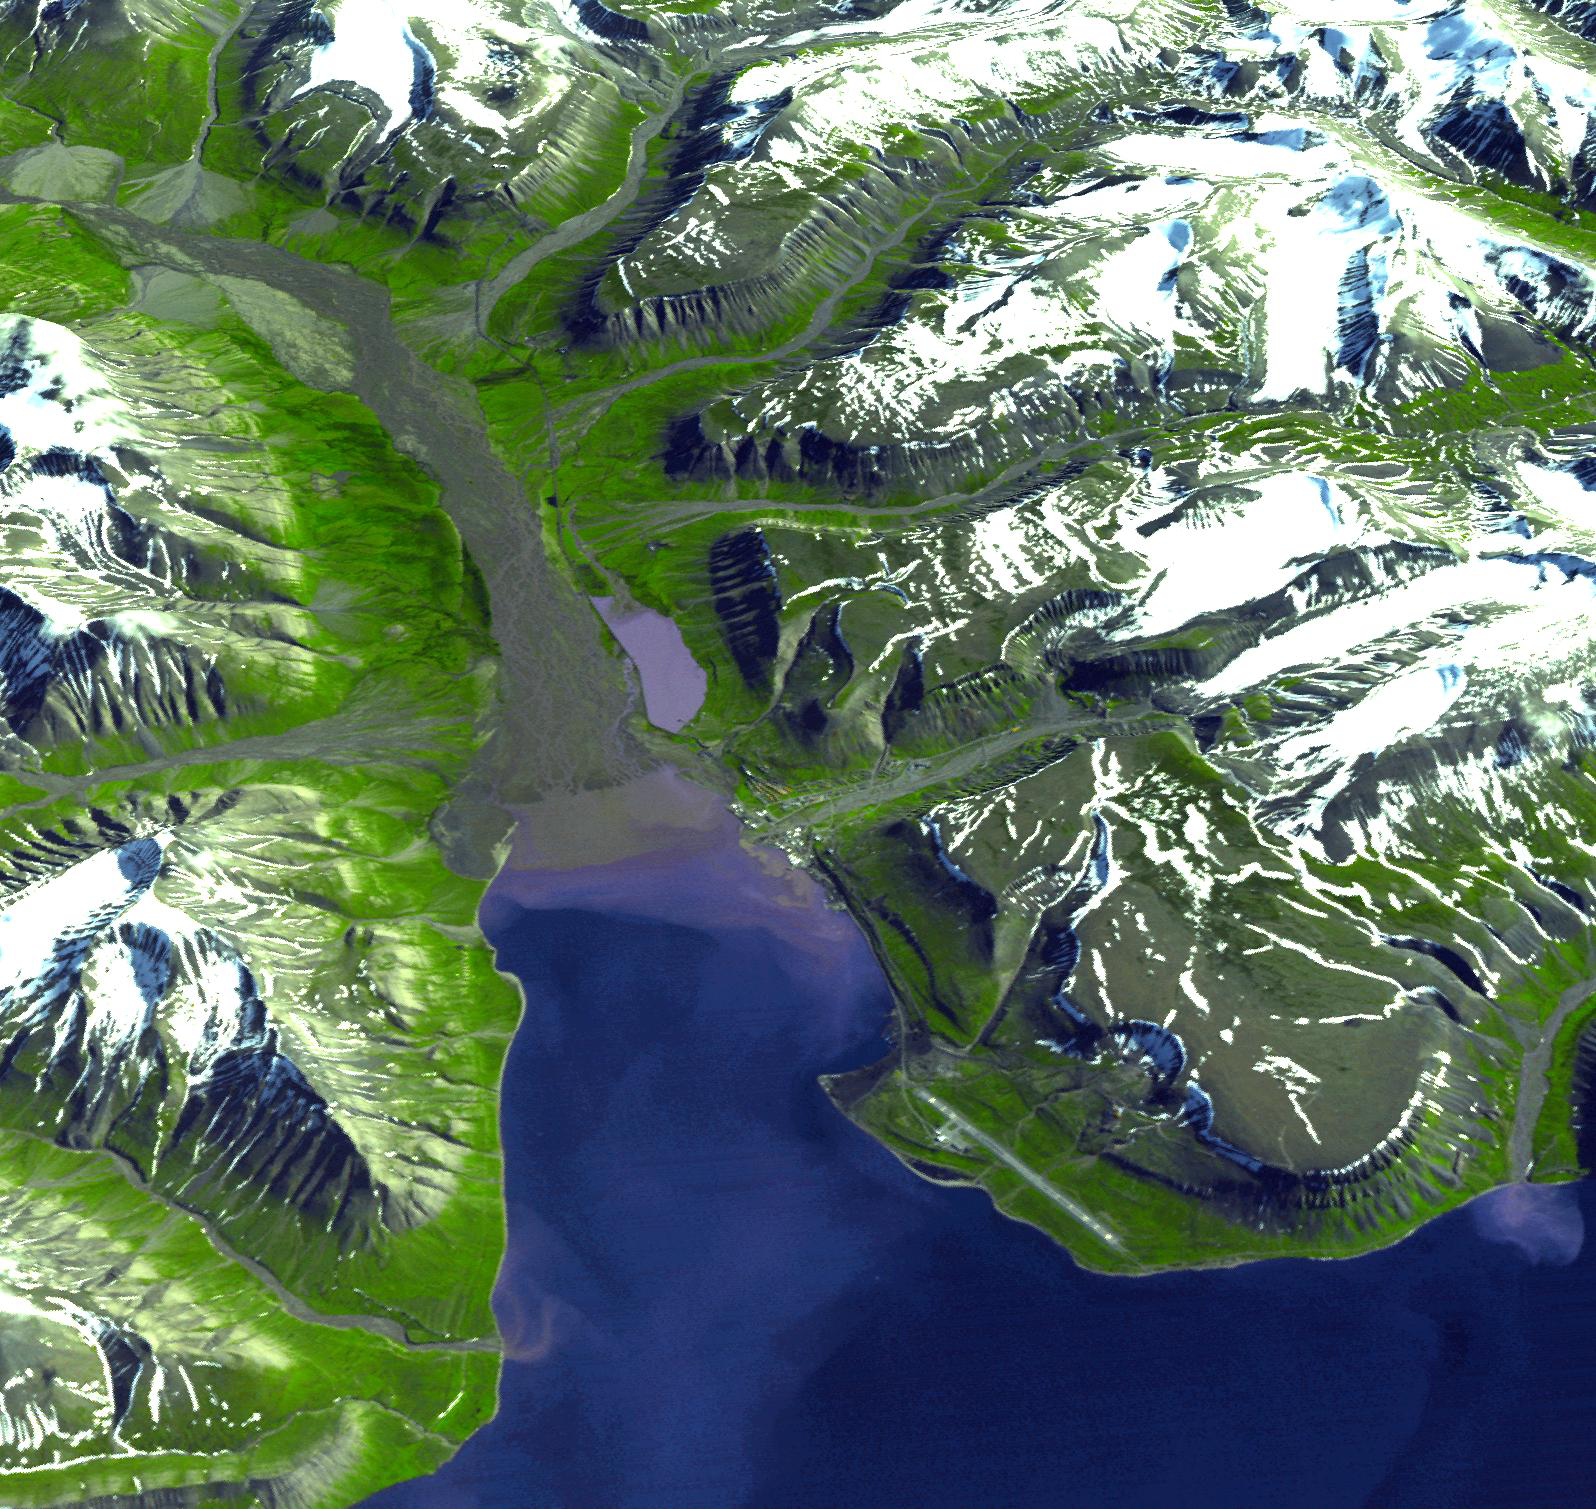

Longyearbyen, Svalbard, Norway

Longyearbyen is the administrative center of Svalbard and is located on Spitsbergen, the largest island of the Svalbard archipelago, part of the Kingdom of Norway. It is the world’s northernmost town with over 1000 people. The settlement was founded in 1906 by John Longyear, owner of the Arctic Coal Company. Until the early 1990s the coal mining industry was the major employer of Longyearbyen. Near Longyearbyen, the Global Crop Diversity Trust administers the Svalbard Global Seed Vault, an Arctic safe capable of storing millions of crop seeds as a safeguard against natural and human disasters. Last week, the first deposit of 250,000 different species of crop seeds was made into the repository. The perspective view was created by draping a simulated natural color image over an ASTER-derived digital elevation model.

The image was acquired July 12, 2003, and is located at 78.2 degrees north latitude, 15.6 degrees east longitude.

The U.S. science team is located at NASA’s Jet Propulsion Laboratory, Pasadena, Calif. The Terra mission is part of NASA’s Science Mission Directorate.

Credit: NASA/GSFC/METI/ERSDAC/JAROS, and U.S./Japan ASTER Science Team